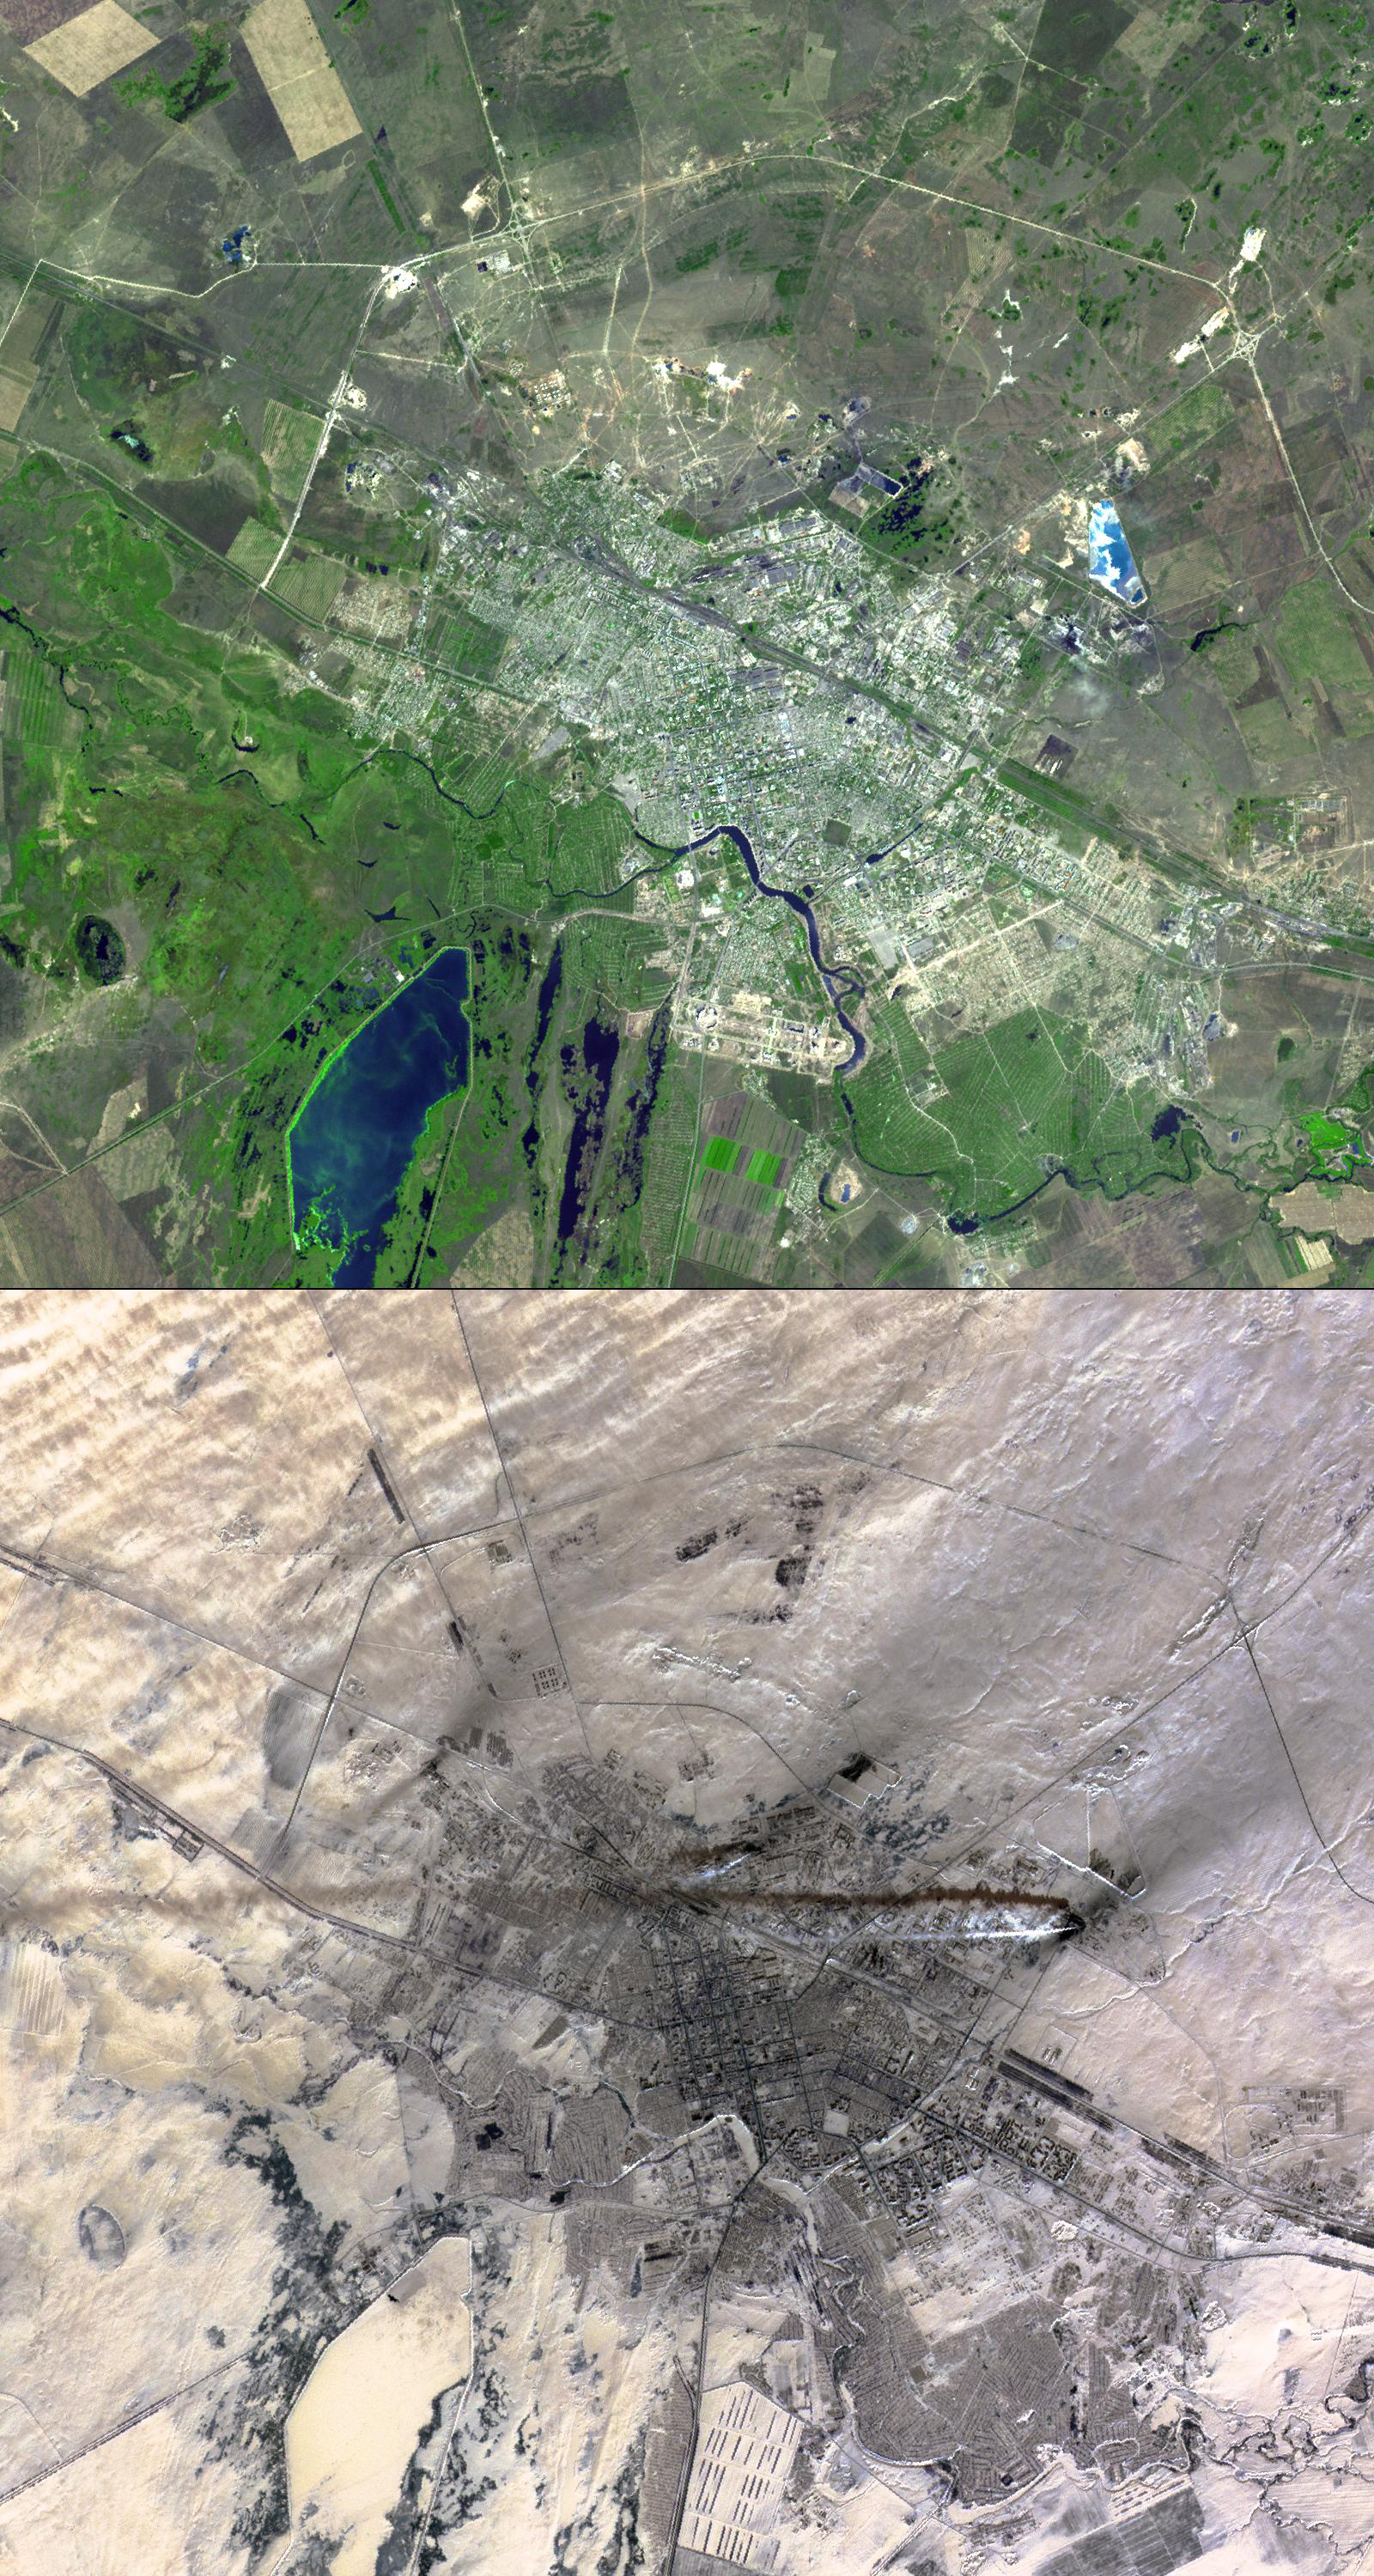

Astana, Kazakhstan

Astana is the capital and second largest city of Kazakhstan, with a population of about 600,000. It was founded as a fort in 1824 on the Ishim River by Siberian Cossacks, and became a railway junction in the early 20th century. Astana became the capital of the newly-independent Kazakhstan in 1997.

These two images were acquired March 20, 2001 and September 5, 2003, cover an area of 22.5 x 24 km, and are located near 51.2 degrees north latitude, 71.4 degrees east longitude.

The U.S. science team is located at NASA’s Jet Propulsion Laboratory, Pasadena, Calif. The Terra mission is part of NASA’s Science Mission Directorate.

Credit: NASA/GSFC/METI/ERSDAC/JAROS, and U.S./Japan ASTER Science Team